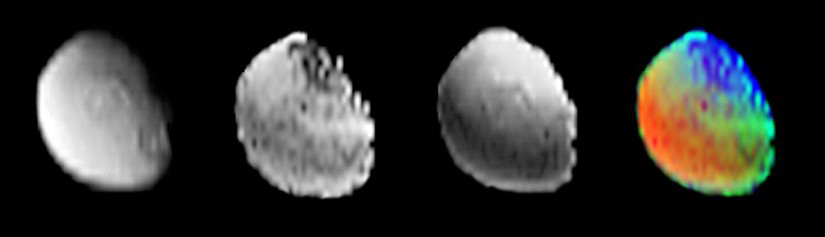

Iapetus Surface Composition

The Cassini visual and infrared mapping spectrometer analyzed the surface composition of Saturn’s moon Iapetus as Cassini flew over the polar region on Dec. 31, 2004. The image at left shows the reflectance at 4-microns, which is dominated by the minerals on Iapetus’ surface. Two large craters are seen in this image. The polar water ice is relatively dark at this wavelength, so the ice cap is not seen. The next frame shows carbon dioxide on the surface. The carbon dioxide peaks at mid latitudes and shows less strength at the pole and along the equator (the dark band curving near the left edge of the image). The third frame shows the strength of water absorption on Iapetus. The brightest regions are due to water ice near the pole. The grayer areas indicate water bound to minerals on the surface. The color composite shows water as blue, carbon dioxide as green, and non-ice minerals as red.

The Cassini-Huygens mission is a cooperative project of NASA, the European Space Agency and the Italian Space Agency. The Jet Propulsion Laboratory, a division of the California Institute of Technology in Pasadena, manages the mission for NASA’s Science Mission Directorate, Washington, D.C. The Cassini orbiter and its two onboard cameras were designed, developed and assembled at JPL. The visible and infrared mapping spectrometer team is based at the University of Arizona, Tucson.

Credit: NASA/JPL/University of Arizona